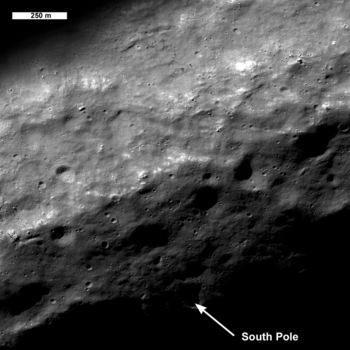

Lunar South Pole – Out of the Shadows

As the Moon heads into southern summer the region around the south pole is better seen by LROC. One of the many goals of the LRO mission is to improve cartographic knowledge of the Moon. The location of the pole shown here (image 1600 meters wide) may be in error by several hundred meters, wait a year for an update!

NASA’s Goddard Space Flight Center built and manages the mission for the Exploration Systems Mission Directorate at NASA Headquarters in Washington. The Lunar Reconnaissance Orbiter Camera was designed to acquire data for landing site certification and to conduct polar illumination studies and global mapping. Operated by Arizona State University, the LROC facility is part of the School of Earth and Space Exploration (SESE). LROC consists of a pair of narrow-angle cameras (NAC) and a single wide-angle camera (WAC). The mission is expected to return over 70 terabytes of image data.

Credit: NASA/GSFC/Arizona State University